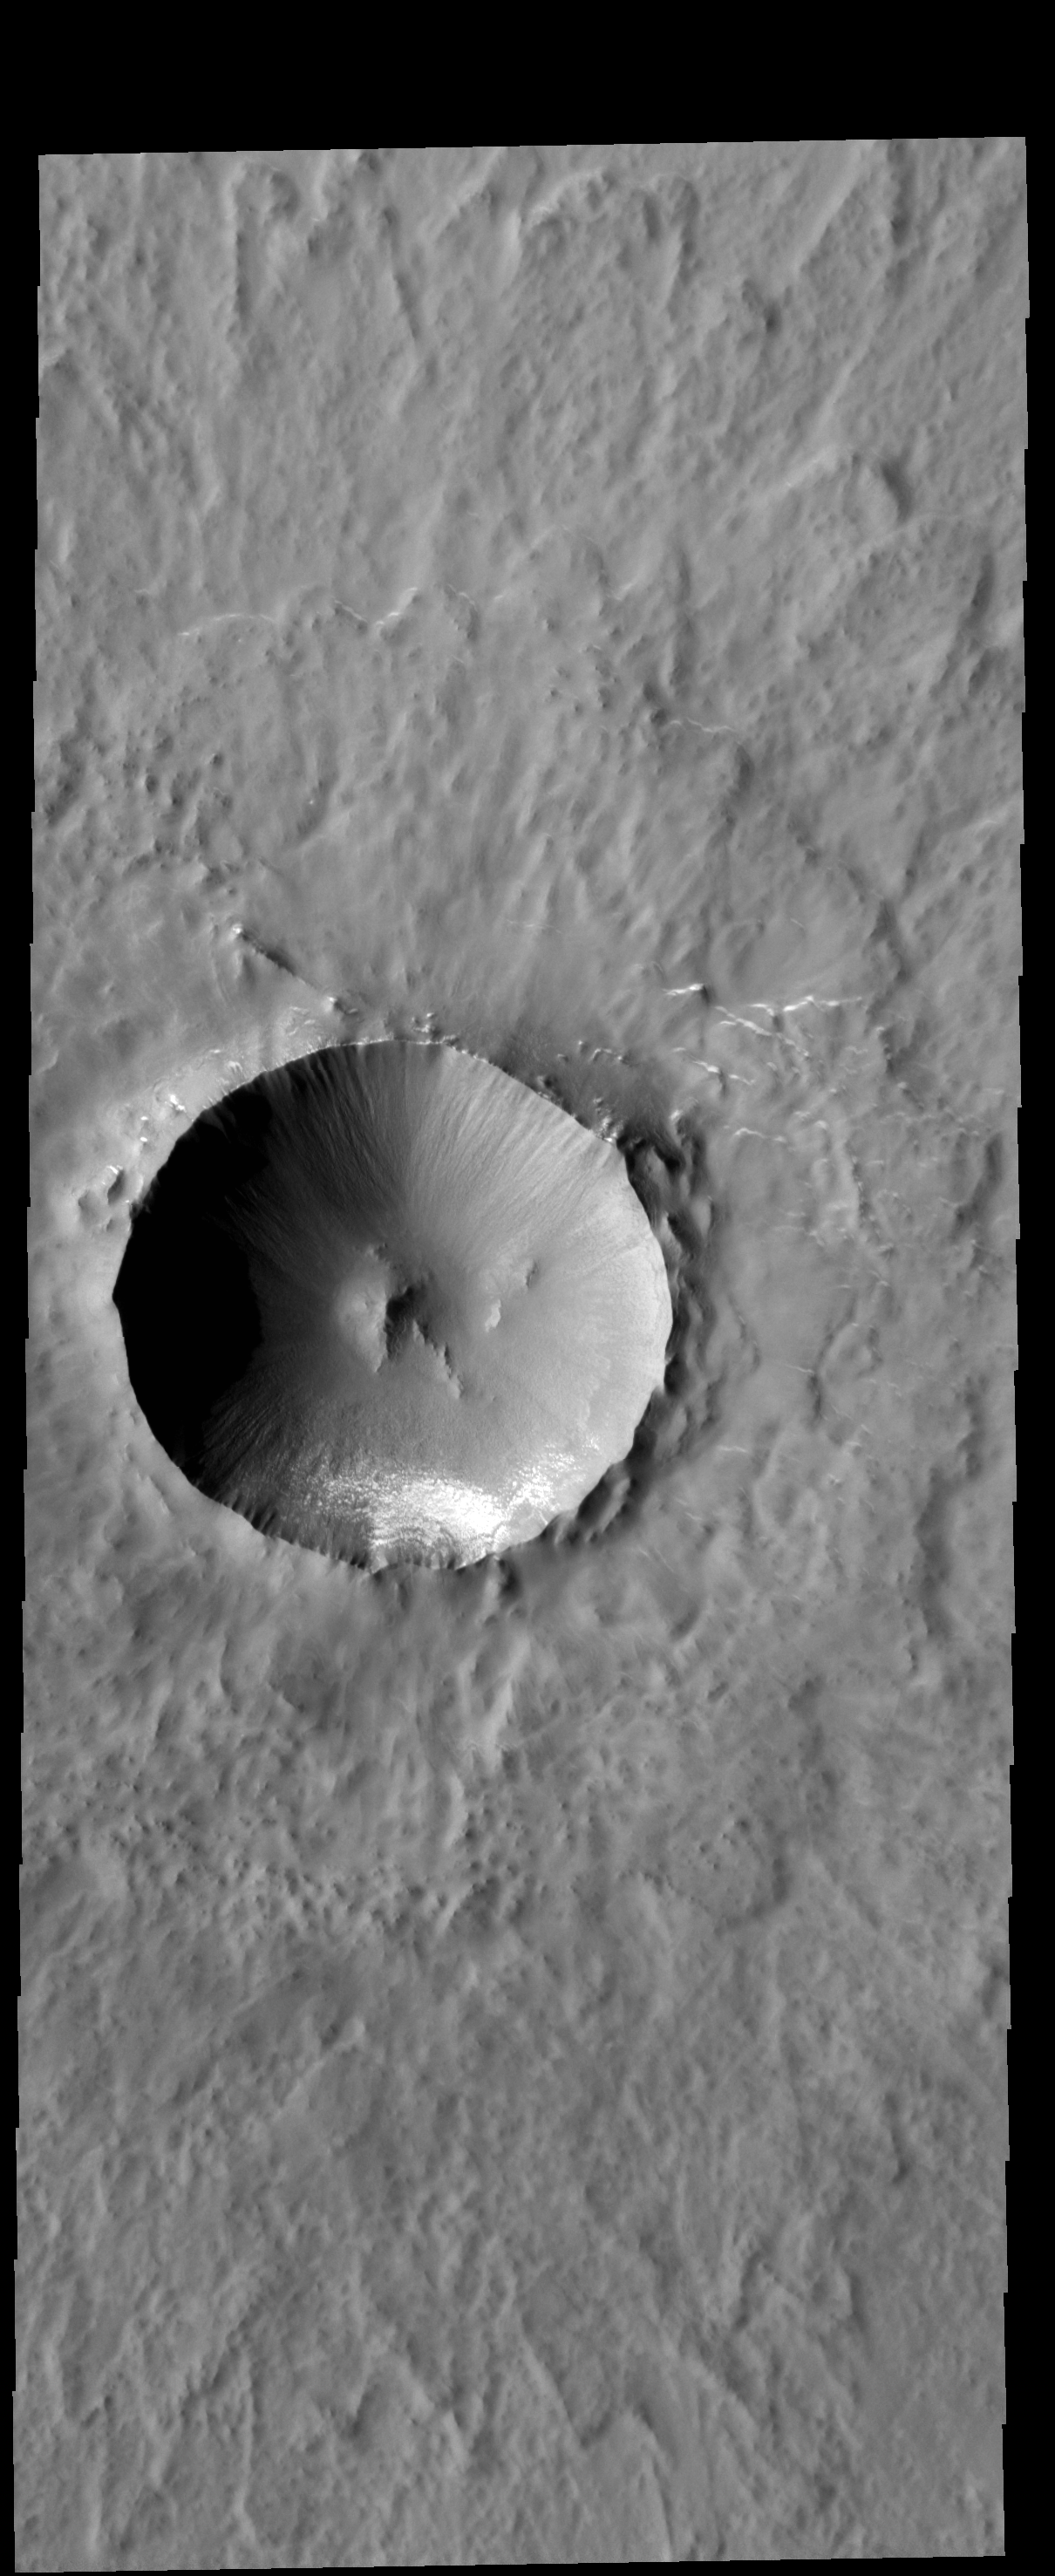

Lonar Crater

Today’s VIS image shows Lonar Crater. This crater has undergone very little modification since it formed, and so is one of the younger features in this region.

Credit: NASA/JPL-Caltech/ASU